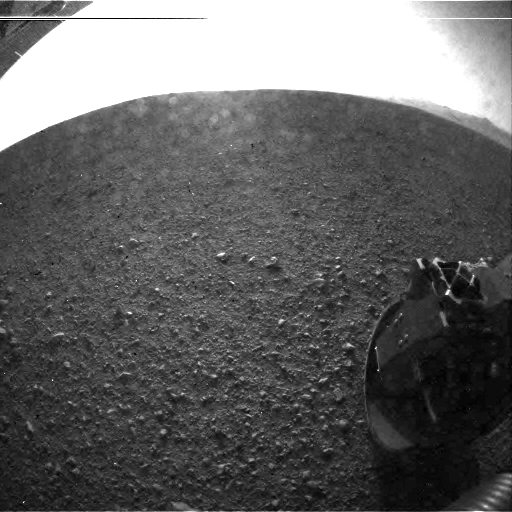

Curiosity’s Surroundings

This is one of the first images taken by NASA’s Curiosity rover, which landed on Mars the evening of Aug. 5 PDT (morning of Aug. 6 EDT). It was taken through a “fisheye” wide-angle lens on the left “eye” of a stereo pair of Hazard-Avoidance cameras on the left-rear side of the rover. The image is one-half of full resolution. The clear dust cover that protected the camera during landing has been sprung open. Part of the spring that released the dust cover can be seen at the bottom right, near the rover’s wheel.

On the top left, part of the rover’s power supply is visible.

Some dust appears on the lens even with the dust cover off.

The cameras are looking directly into the sun, so the top of the image is saturated. Looking straight into the sun does not harm the cameras. The lines across the top are an artifact called “blooming” that occurs in the camera’s detector because of the saturation.

As planned, the rover’s early engineering images are lower resolution. Larger color images from other cameras are expected later in the week when the rover’s mast, carrying high-resolution cameras, is deployed.

Credit: NASA/JPL-Caltech